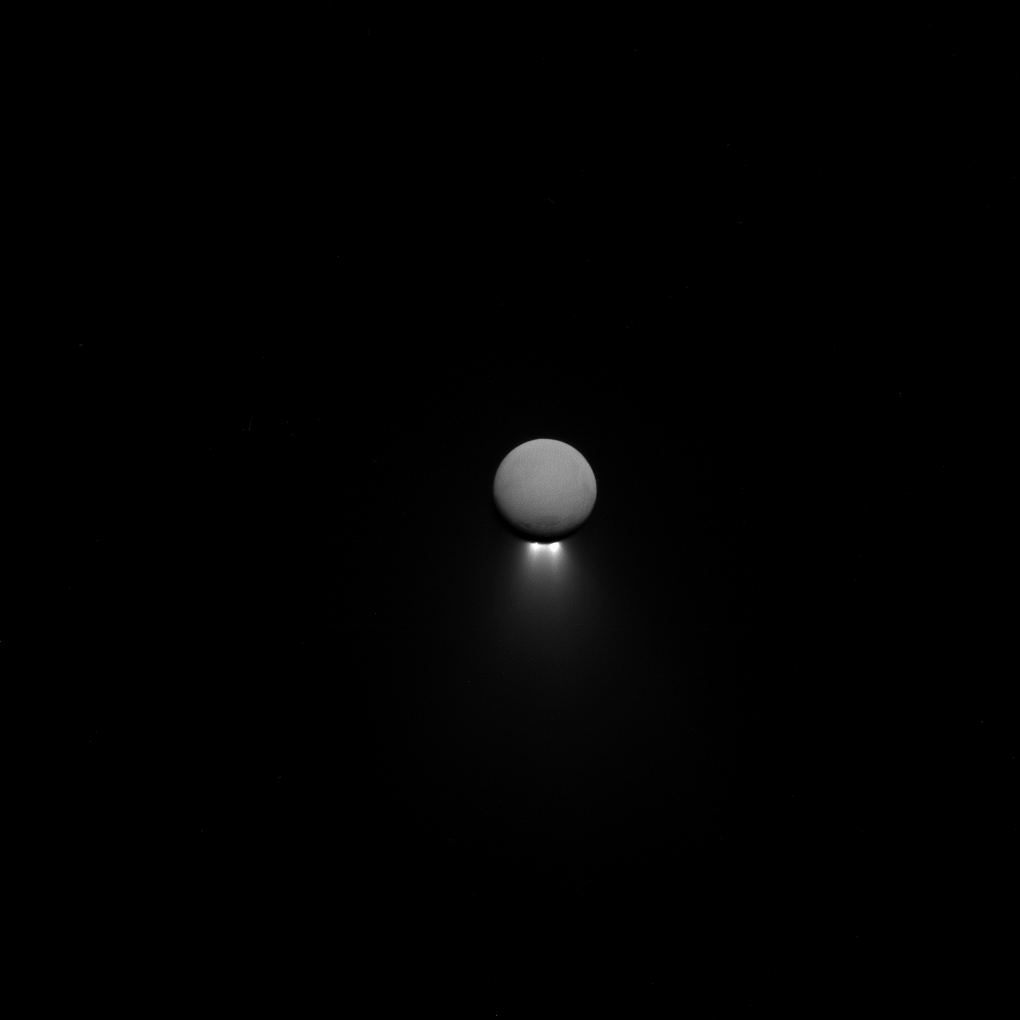

Jets from a Distance

Enceladus’ intriguing south-polar jets are viewed from afar, backlit by sunlight while the moon itself glows softly in reflected Saturn-shine.

Observations of the jets taken from various viewing geometries provide different insights into these remarkable features. Cassini has gathered a wealth of information in the hopes of unraveling the mysteries of the subsurface ocean that lurks beneath the moon’s icy crust.

This view looks toward the Saturn-facing hemisphere of Enceladus (313 miles or 504 kilometers across). North is up. The image was taken in visible light with the Cassini spacecraft narrow-angle camera on April 13, 2017.

The view was acquired at a distance of approximately 502,000 miles (808,000 kilometers) from Enceladus and at a sun-Enceladus-spacecraft, or phase, angle of 176 degrees. Image scale is 3 miles (5 kilometers) per pixel.

The Cassini mission is a cooperative project of NASA, ESA (the European Space Agency) and the Italian Space Agency. The Jet Propulsion Laboratory, a division of the California Institute of Technology in Pasadena, manages the mission for NASA’s Science Mission Directorate, Washington. The Cassini orbiter and its two onboard cameras were designed, developed and assembled at JPL. The imaging operations center is based at the Space Science Institute in Boulder, Colorado.

Credit: NASA/JPL-Caltech/Space Science Institute